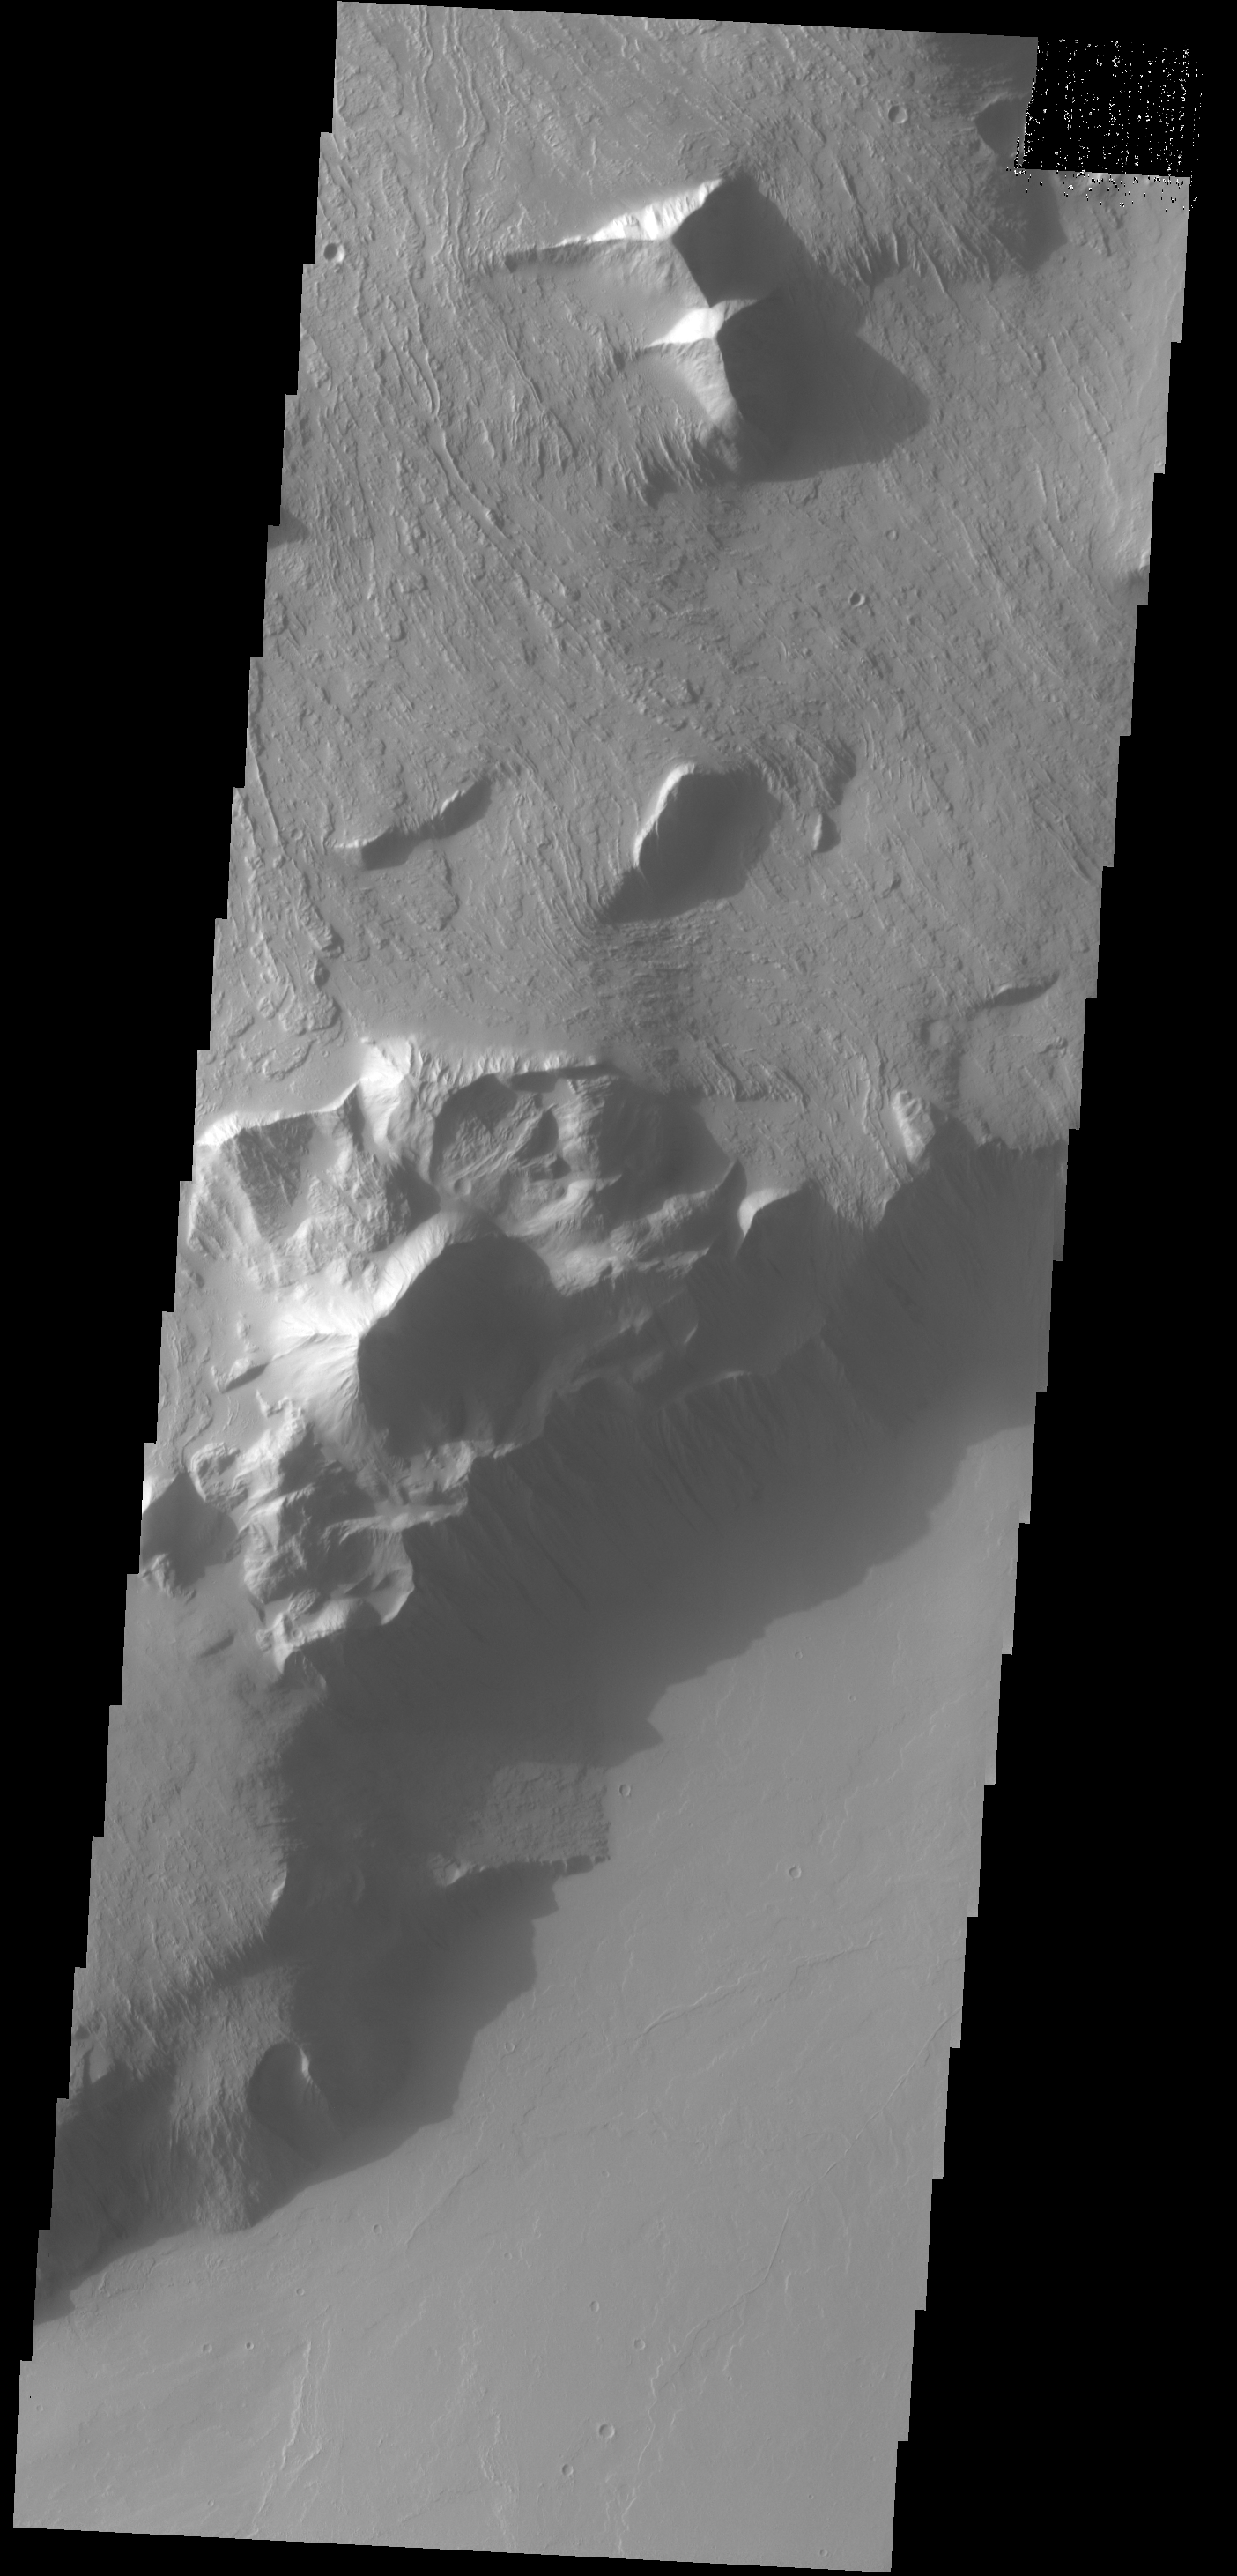

Olympus Mons Escarpment

This VIS image shows part of the escarpment that encircles Olympus Mons. This image is located on the southeastern flank of the volcano.

Credit: NASA/JPL-Caltech/ASU